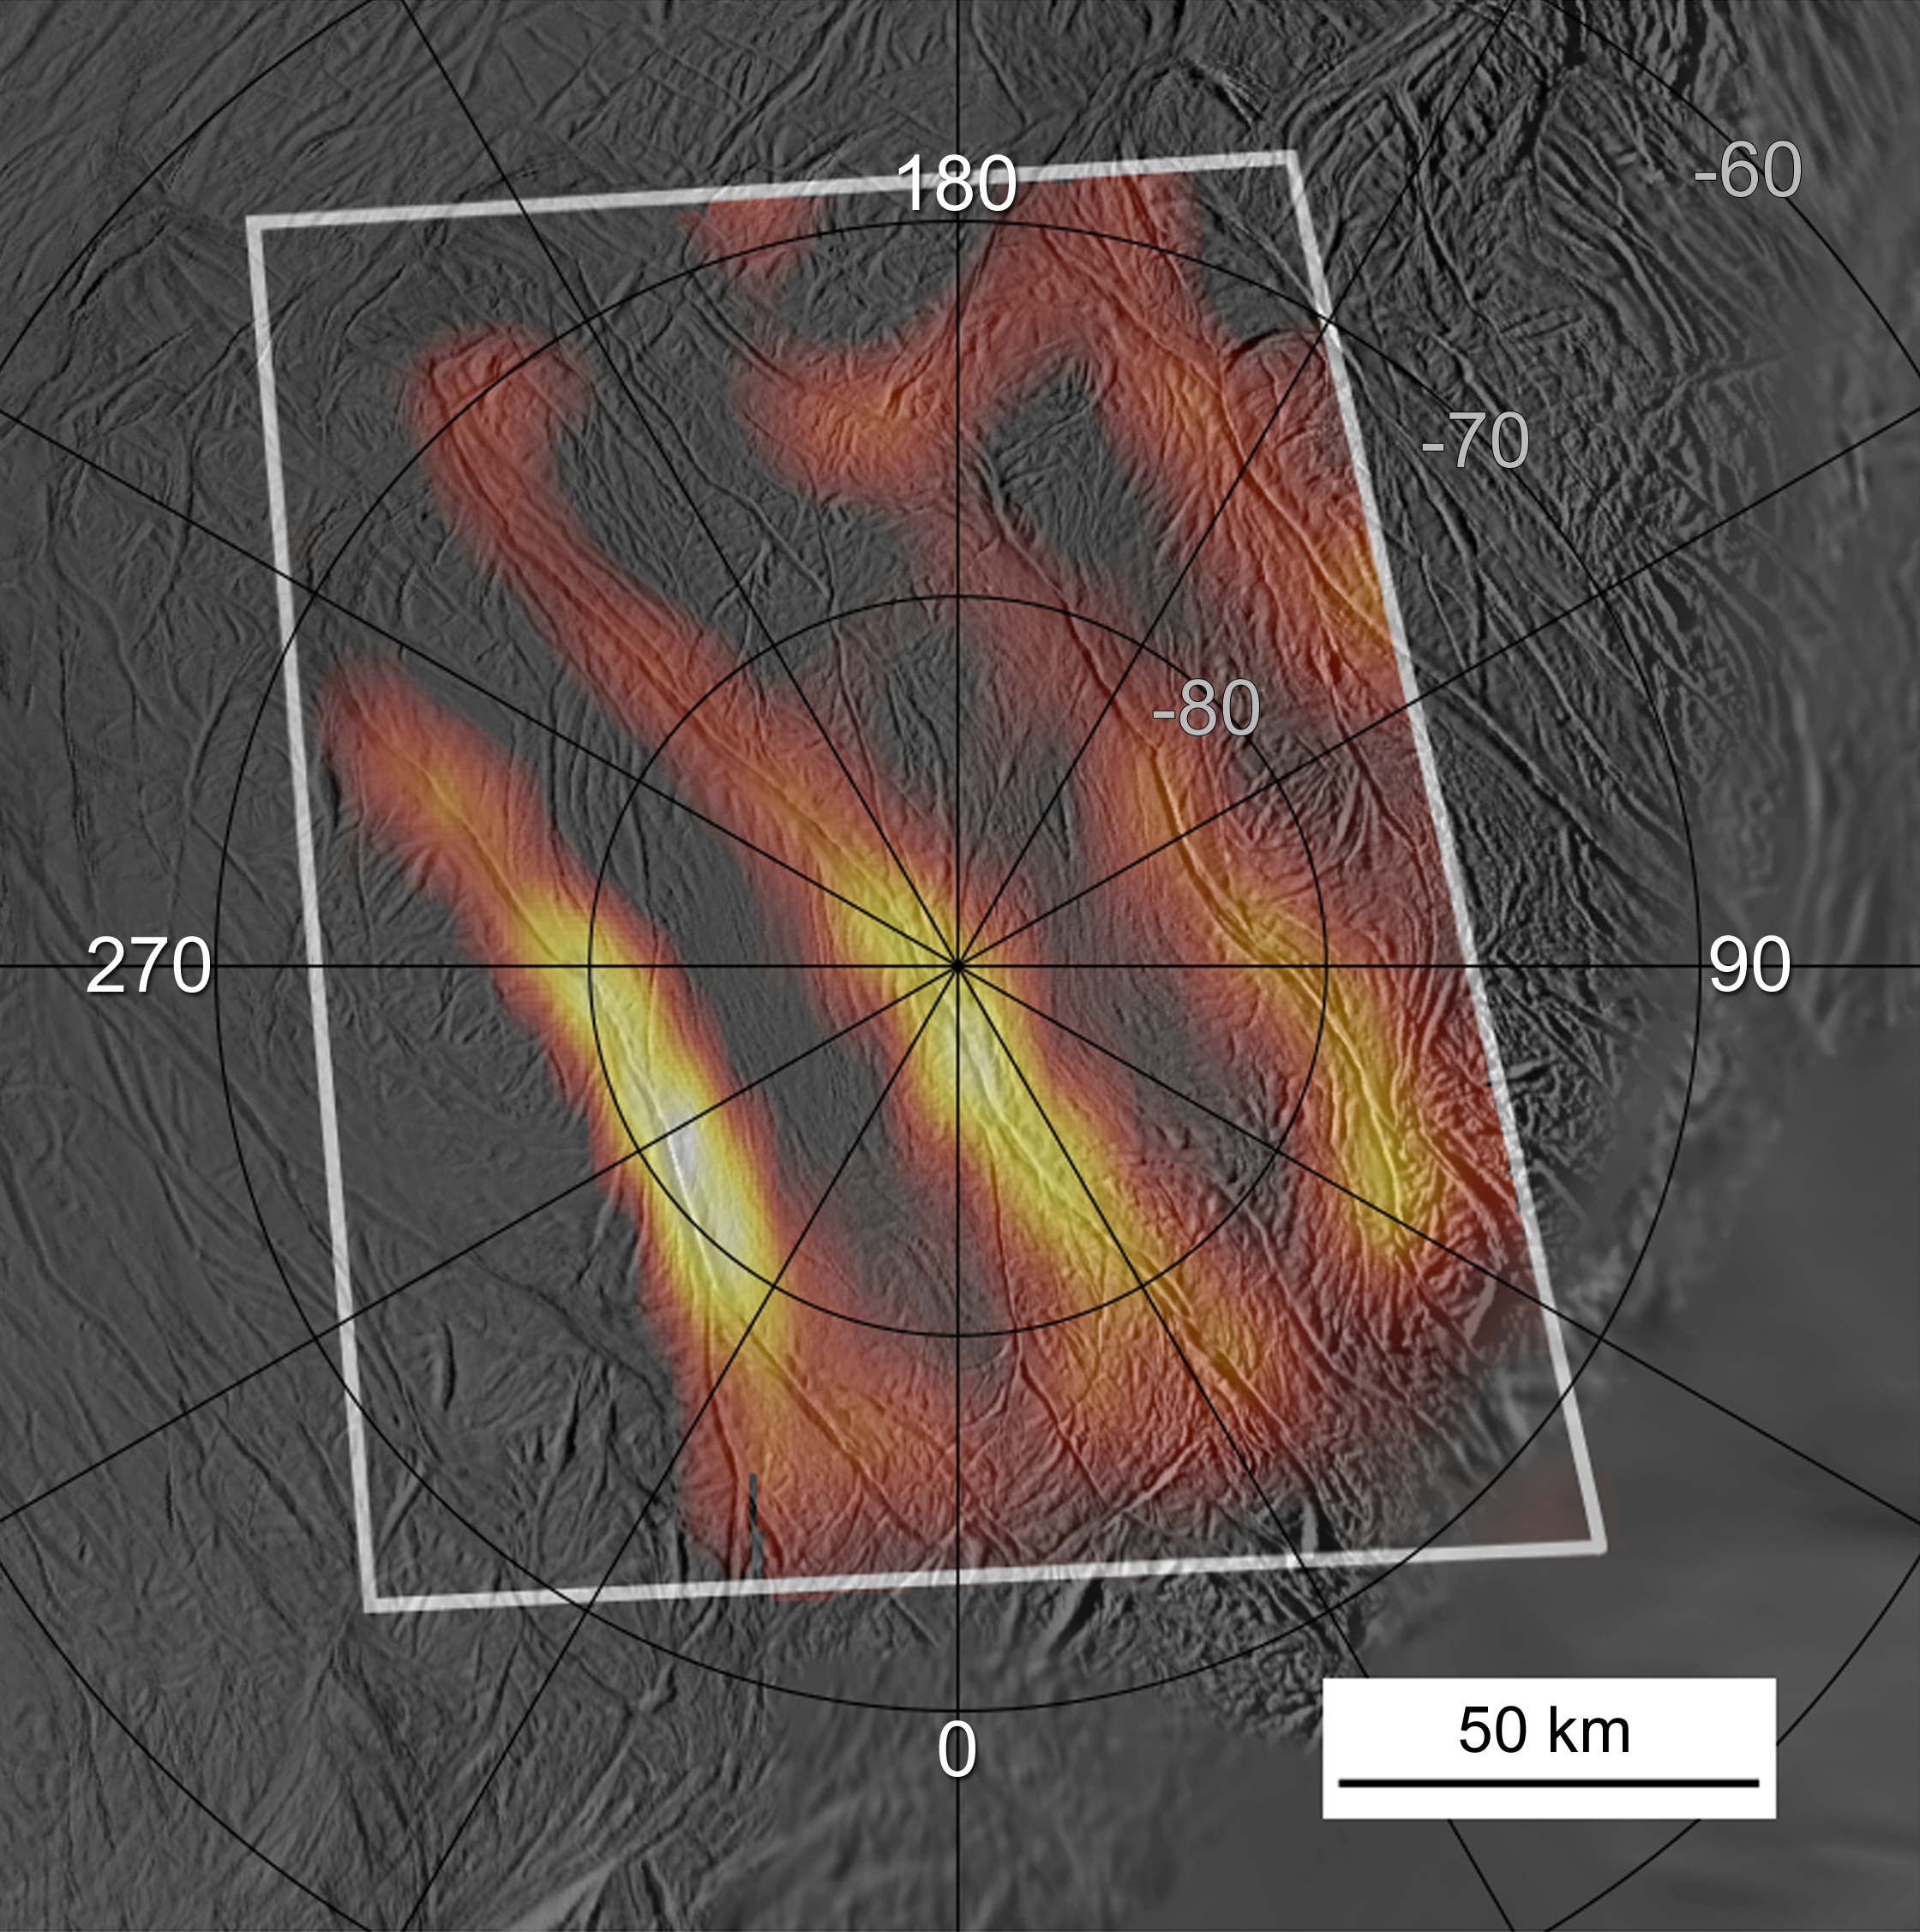

Jet Spots in Tiger Stripes

Annotated Version with Yellow Stars

Heat radiating from the entire length of 150 kilometer (95 mile)-long fractures is seen in this best-yet heat map of the active south polar region of Saturn’s ice moon Enceladus. The warmest parts of the fractures tend to lie on locations of the plume jets identified in earlier images, shown in the annotated version with yellow stars. The measurements were obtained by the Cassini spacecraft’s Composite Infrared Spectrometer from the spacecraft’s close flyby of the moon on March 12, 2008.

Remarkably high temperatures, at least 180 Kelvin (minus 135 degrees Fahrenheit) were registered along the brightest fracture, named Damascus Sulcus, in the lower left portion of the image. For comparison, surface temperatures elsewhere in the south polar region of Enceladus are below 72 Kelvin (minus 330 degrees Fahrenheit).

Heat is escaping from Enceladus’ interior along these warm fractures, dubbed “tiger stripes,” which are also the source of the geysers that erupt from the polar region. The infrared radiation was mapped at wavelengths between 12 and 16 microns. The infrared data, shown in false color, are superimposed on a grayscale image mosaic of the south pole obtained by Cassini’s cameras on July 14, 2005, during the previous close Enceladus flyby. Numbers on the map indicate latitude and longitude.

This new view shows that at least three of the south polar fractures are active along almost their full lengths—the fourth one, on the right, was only partially covered by this scan. The level of activity varies greatly along the fractures. The warmest parts of the fractures tend to lie on locations of the plume jets identified in earlier images. The main “tiger stripe” fractures are not the only sources of heat, however; additional warm spots are seen in the upper right part of the scan. The warm regions are probably concentrated within less than a few hundred meters (a few hundred yards) of the fractures, and their apparent width in this image results from the relatively low resolution of the infrared data.

This map was made by scanning the south pole during the period from 16 to 37 minutes after closest approach to Enceladus, at a distance between 14,000 and 32,000 kilometers (about 8,700 and 20,000 miles) as Cassini rapidly receded from its close (50-kilometer or 32-mile) flyby.

The Cassini-Huygens mission is a cooperative project of NASA, the European Space Agency and the Italian Space Agency. The Jet Propulsion Laboratory, a division of the California Institute of Technology in Pasadena, manages the mission for NASA’s Science Mission Directorate, Washington, D.C. The Cassini orbiter was designed, developed and assembled at JPL. The Composite Infrared Spectrometer team is based at NASA’s Goddard Space Flight Center, Greenbelt, Md.

Credit: NASA/JPL/GSFC/SwRI/SSI